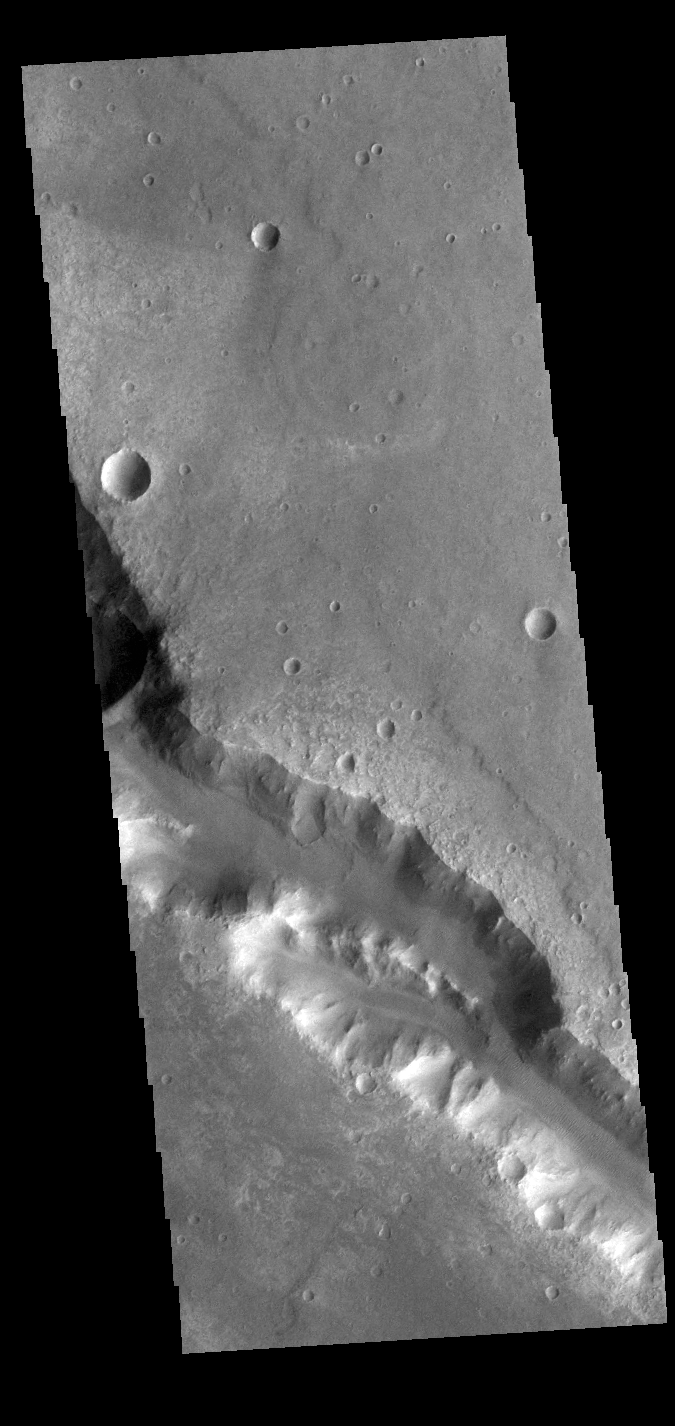

Her Desher Vallis

This VIS image shows a section of Her Desher Vallis. This channel is located in Noachis Terra.

Credit: NASA/JPL-Caltech/ASU